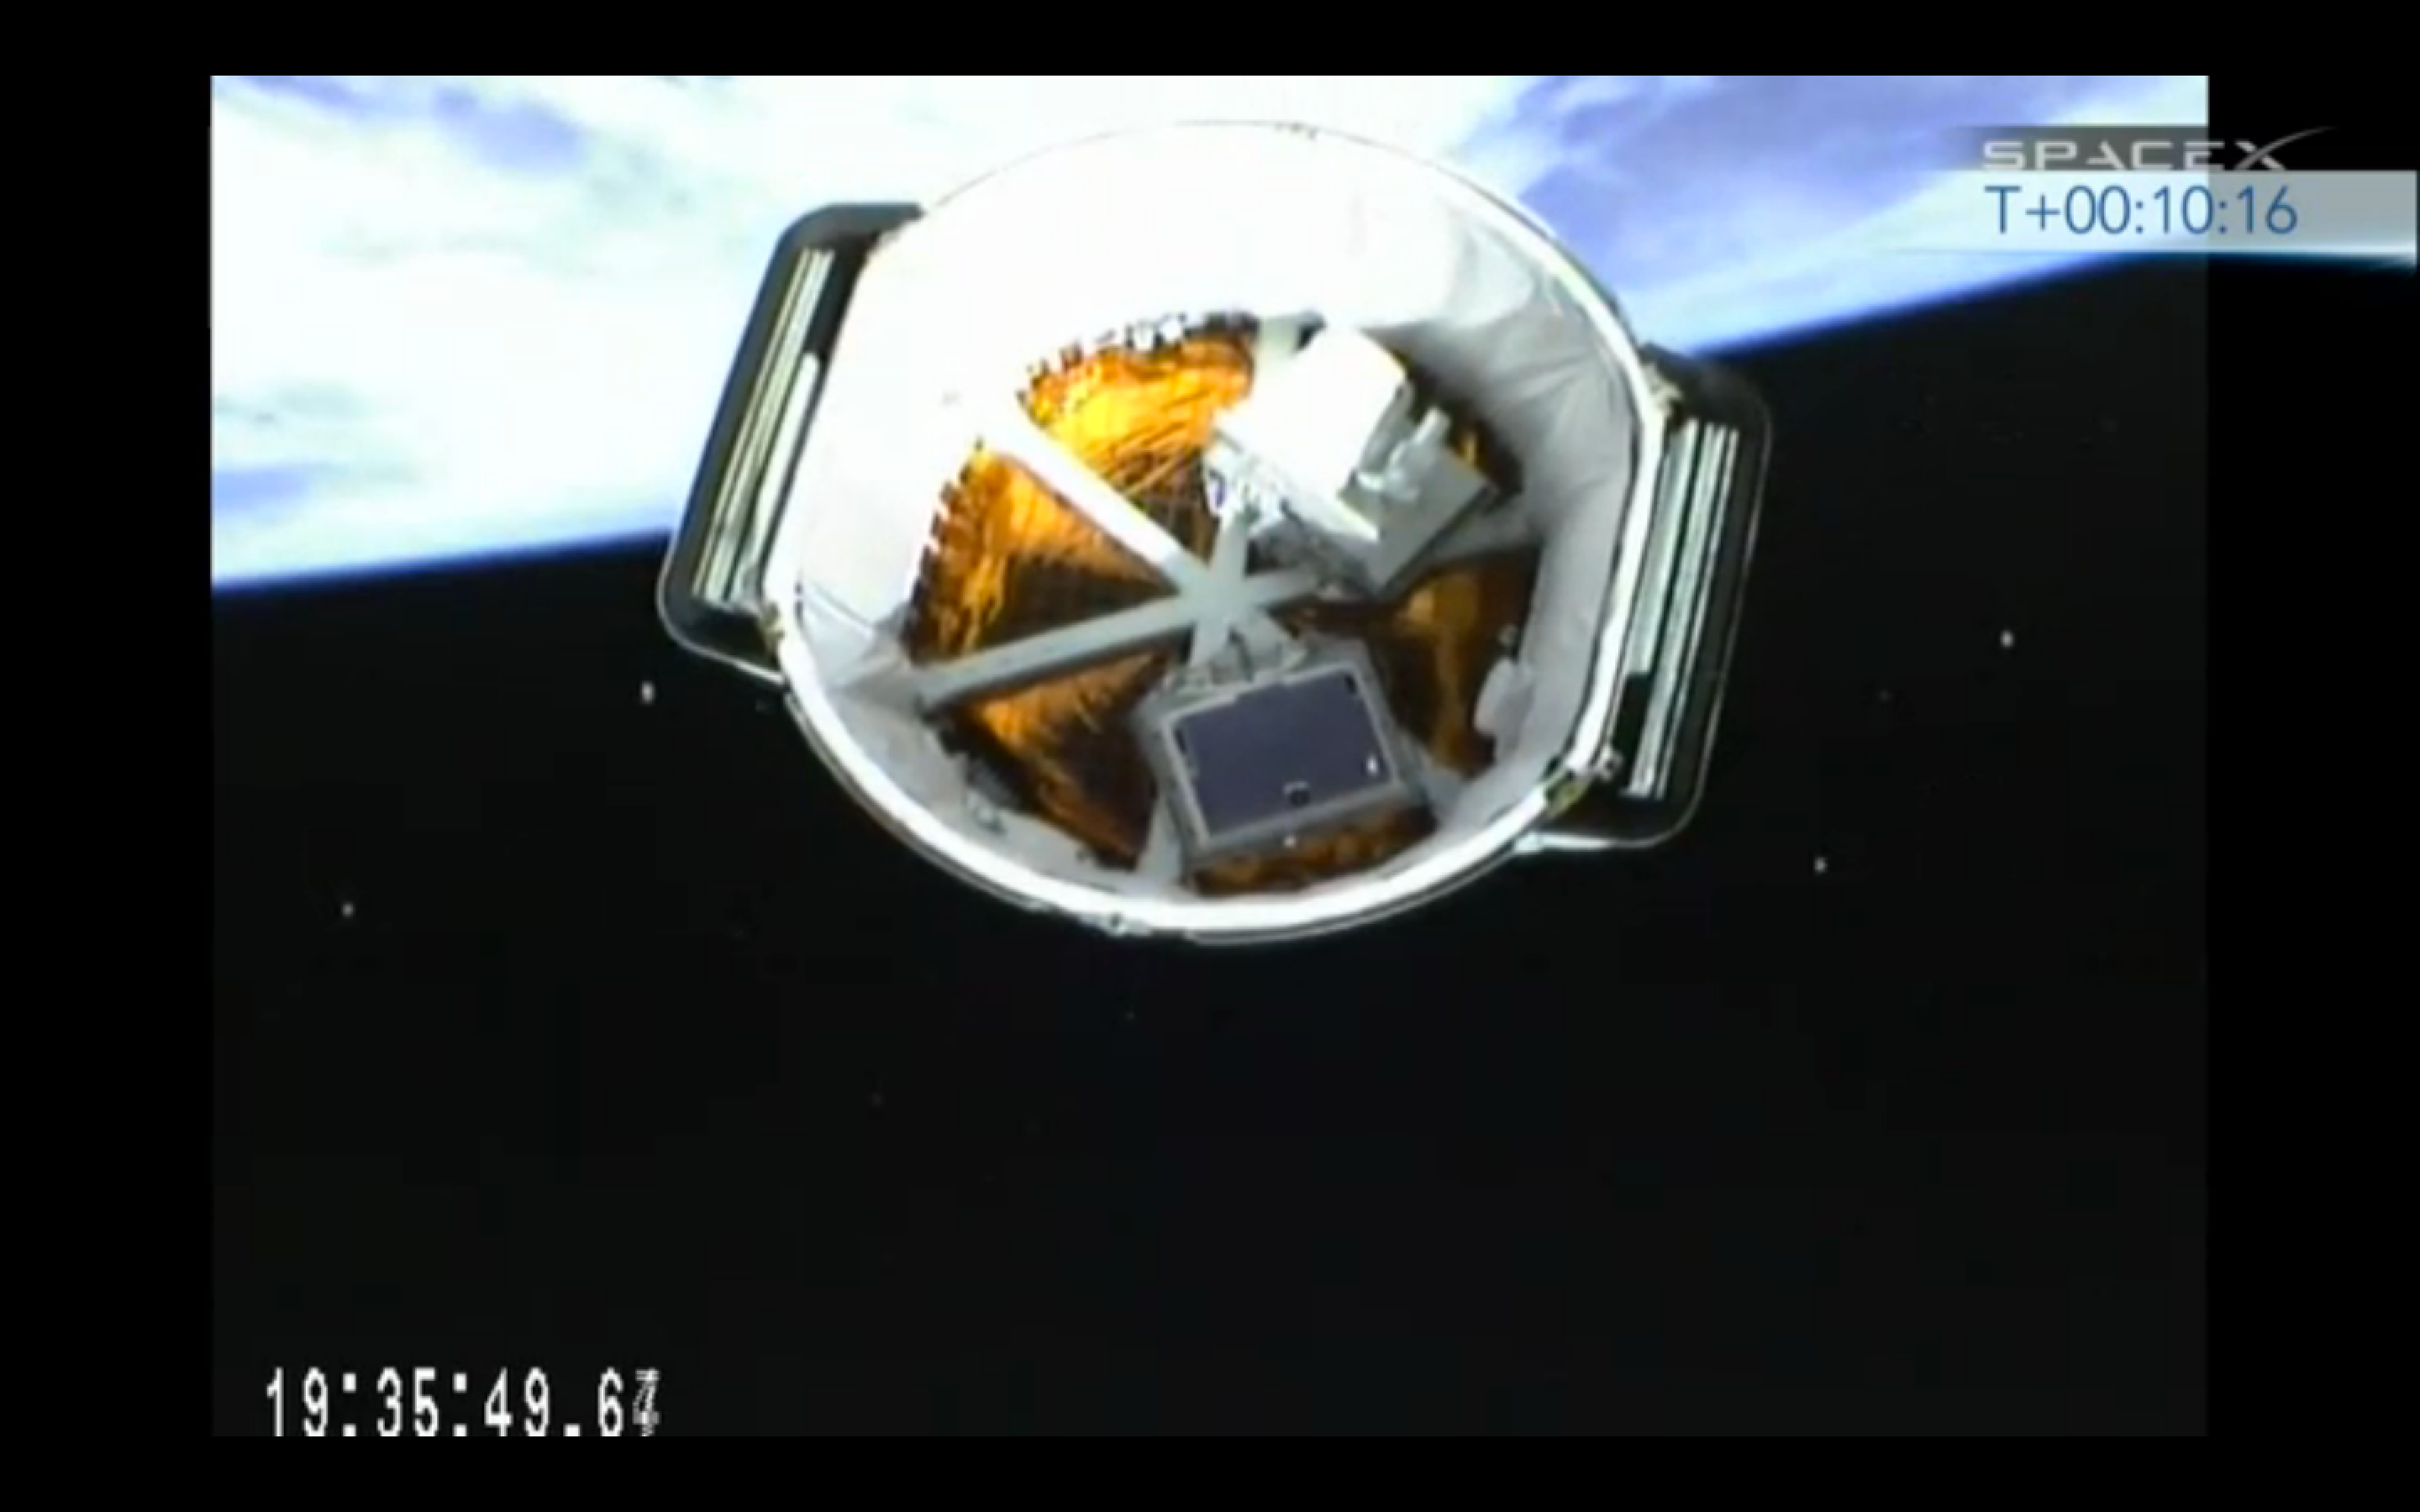

Second Stage Separation

The Optical PAyload for Lasercomm Science (OPALS) is seen in the SpaceX Dragon trunk following second stage separation of the SpaceX Falcon 9 rocket on April 18, 2014.

OPALS is a partnership between NASA’s Jet Propulsion Laboratory, Pasadena, Calif.; the International Space Station Program (Johnson Space Center, Houston; Kennedy Space Center, Fla., Marshall Space Flight Center, Huntsville, Ala.) and the Advanced Exploration Systems Program (NASA HQ).

Credit: NASA/JPL-Caltech